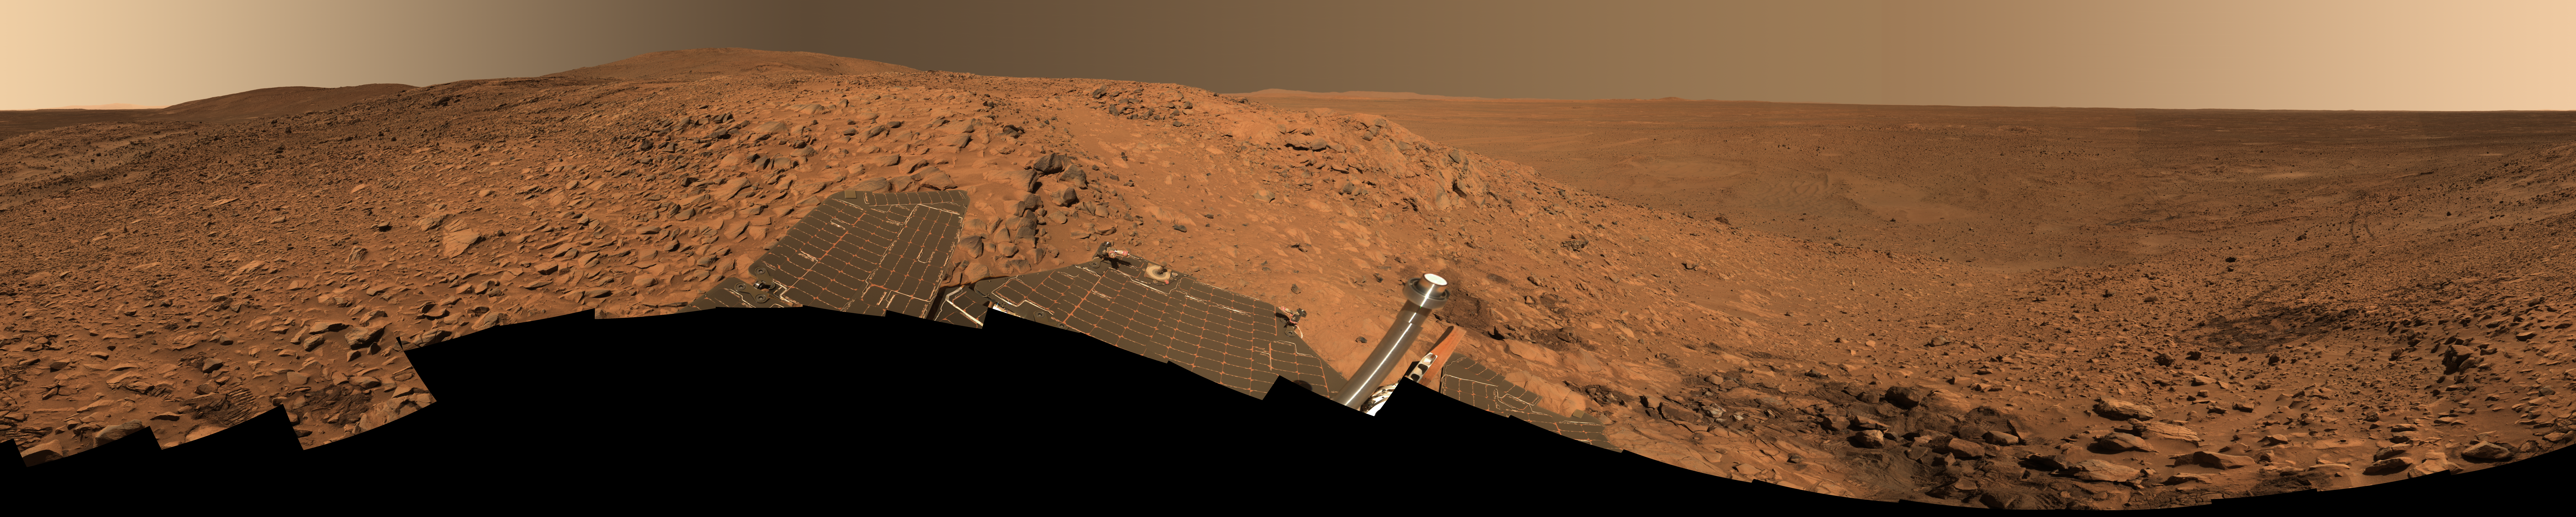

‘Cahokia’ Panorama

This stunning image mosaic of the “Columbia Hills” is the first 360-degree panorama taken since the Mars Exploration Rover Spirit arrived at the hills over a month ago. The rover has been busy studying the rocks here, which show evidence of past alteration by water. The dark patch of soil to the right is the spot where Spirit stopped for engineering work on its right front wheel. Spirit’s tracks can be followed from there all the way back to “Bonneville Crater” and the original landing site, more than 3 kilometers (1.86 miles) away.

This approximate true-color image, nicknamed the “Cahokia panorama” after the Native American archaeological site near St. Louis, was acquired between sols 213 to 223 (Aug. 9 to 19, 2004). The panorama consists of 470 images acquired through six panoramic camera filters (750 to 480 nanometers). It took until the week of sol 237 (Sept. 2) to downlink all the data back to Earth. Several more weeks of image processing and geometric mapping by team members at Jet Propulsion Laboratory, Pasadena, Calif., and Cornell University, Ithaca, N.Y., were required to stitch all the images together into this spectacular mosaic.

Credit: NASA/JPL/Cornell